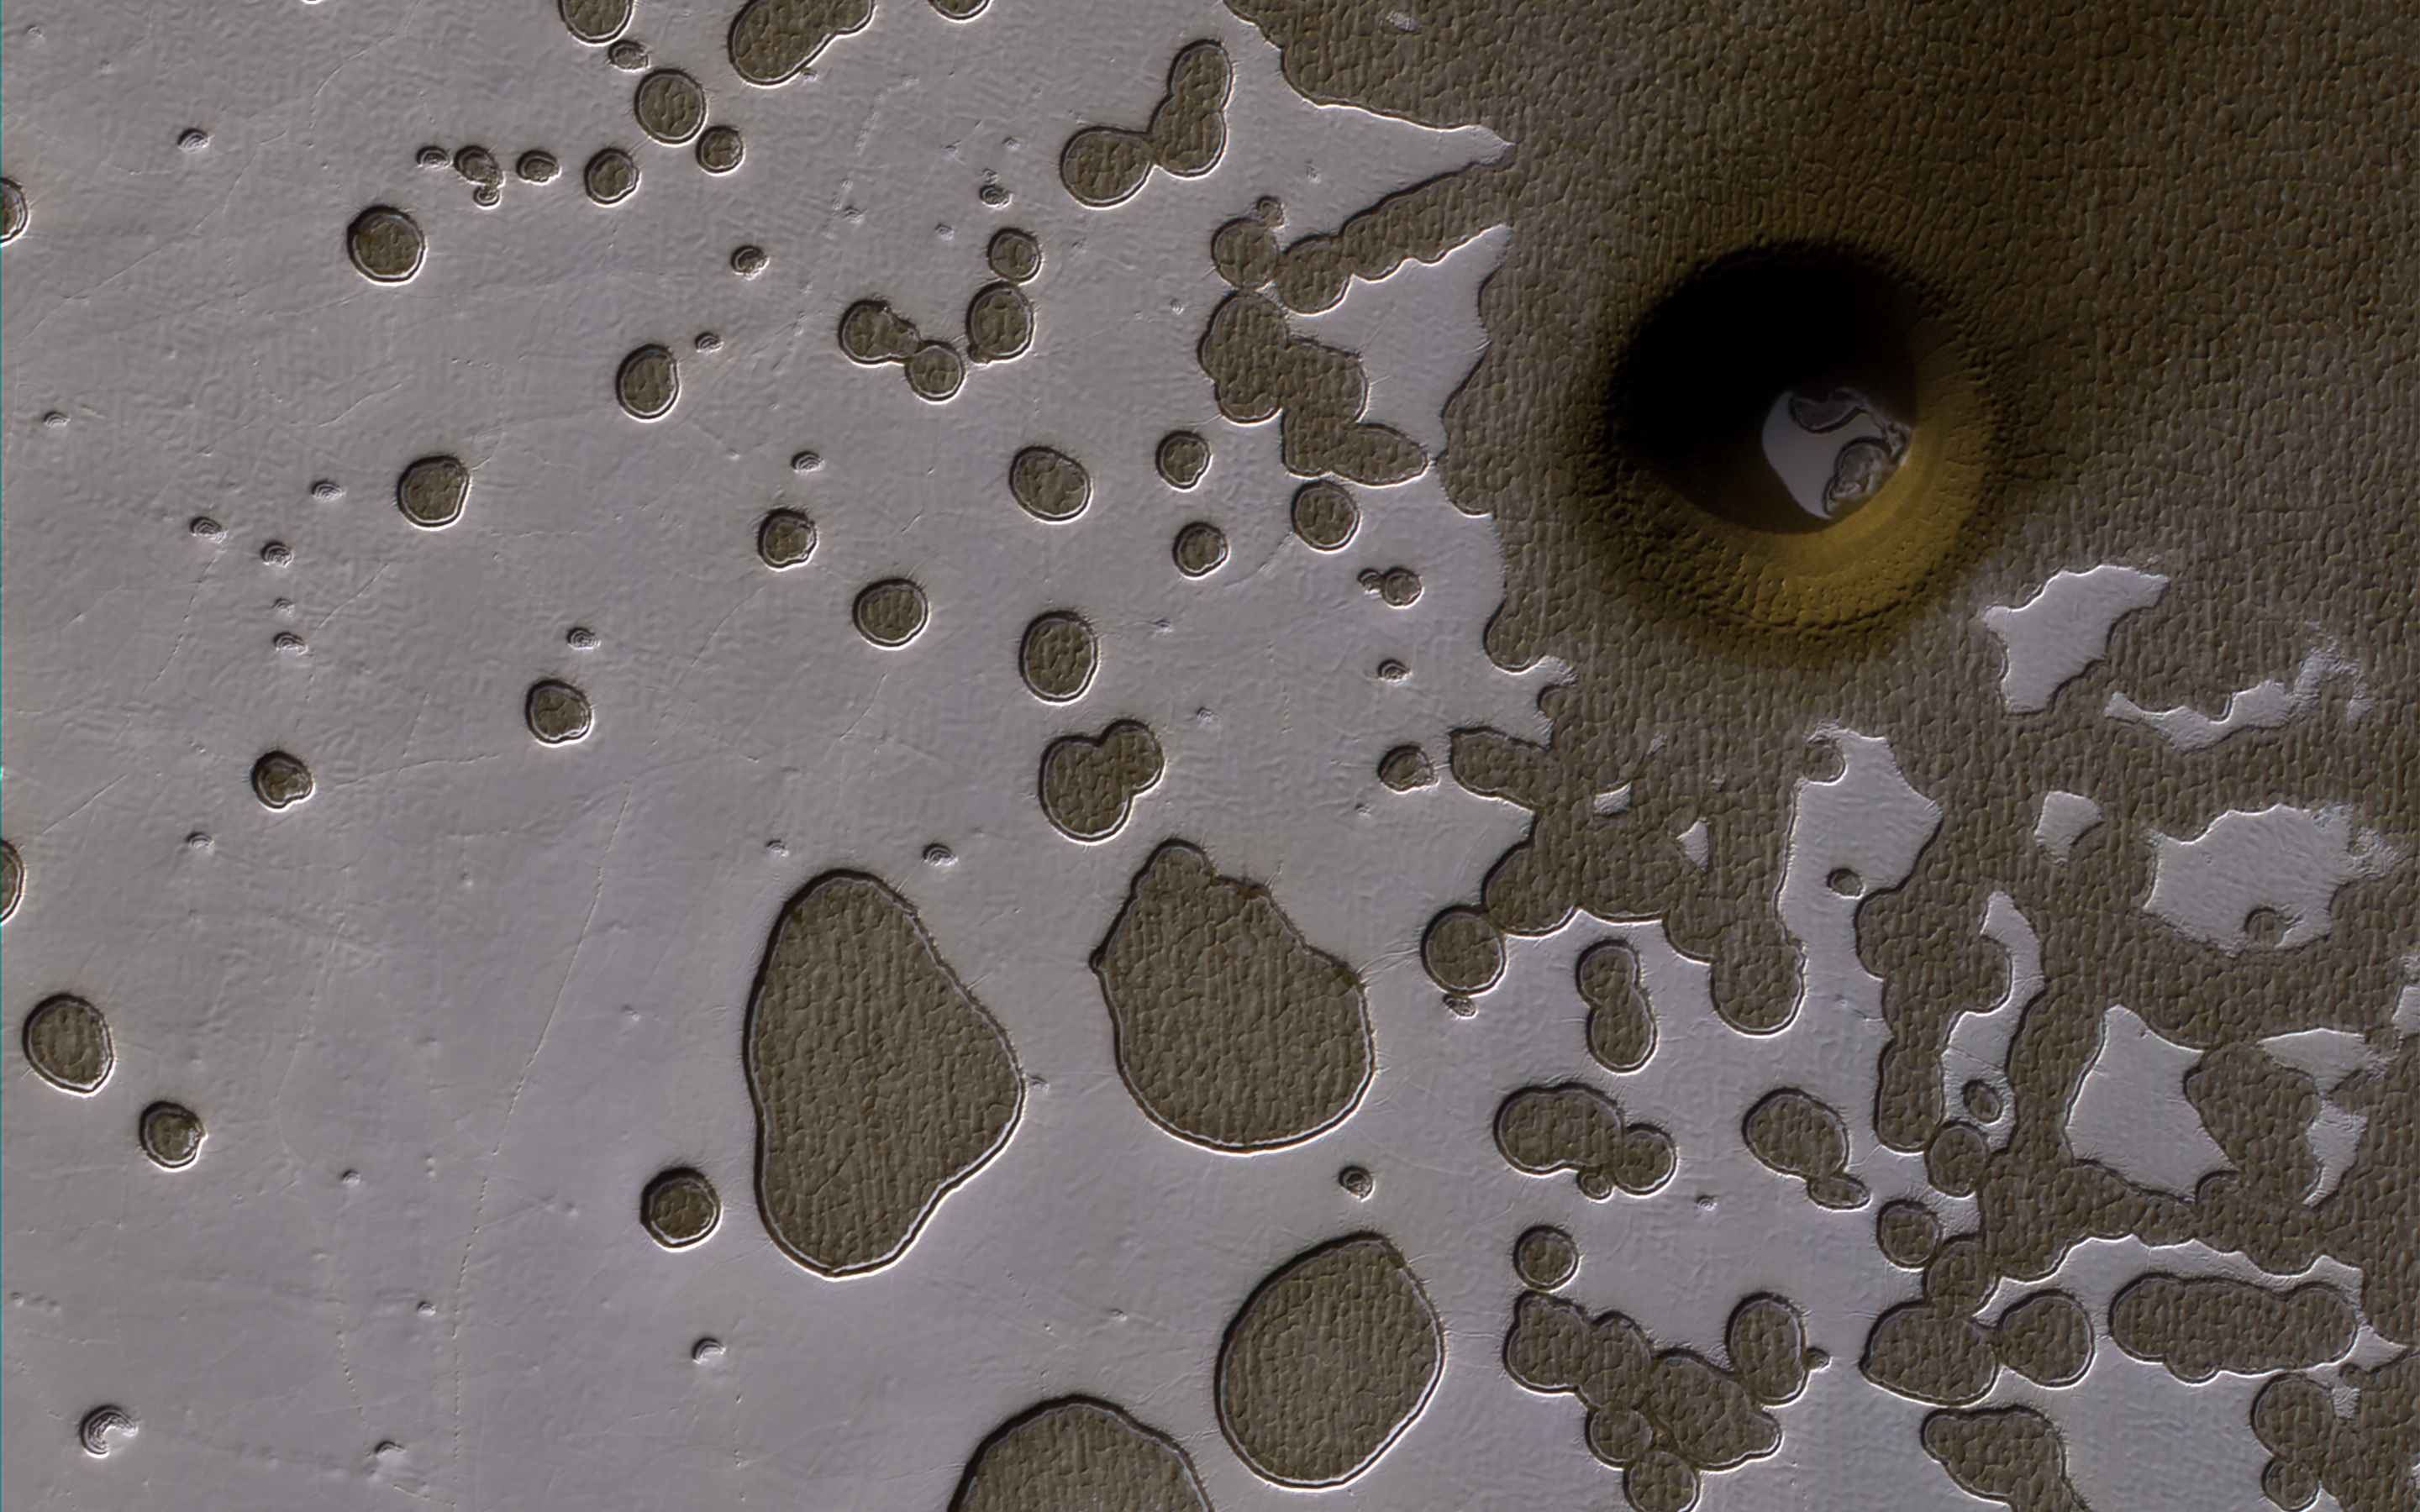

A South Polar Pit or an Impact Crater?

This observation from NASA’s Mars Reconnaissance Orbiter show it is late summer in the Southern hemisphere, so the Sun is low in the sky and subtle topography is accentuated in orbital images.

We see many shallow pits in the bright residual cap of carbon dioxide ice (also called “Swiss cheese terrain”). There is also a deeper, circular formation that penetrates through the ice and dust. This might be an impact crater or it could be a collapse pit.

This is a stereo pair with ESP_049945_0930.

The map is projected here at a scale of 50 centimeters (19.7 inches) per pixel. [The original image scale is 49.7 centimeters (19.6 inches) per pixel (with 2 x 2 binning); objects on the order of 149 centimeters (67.3 inches) across are resolved.] North is up.

The University of Arizona, Tucson, operates HiRISE, which was built by Ball Aerospace & Technologies Corp., Boulder, Colo. NASA’s Jet Propulsion Laboratory, a division of Caltech in Pasadena, California, manages the Mars Reconnaissance Orbiter Project for NASA’s Science Mission Directorate, Washington.

Credit: NASA/JPL-Caltech/Univ. of Arizona